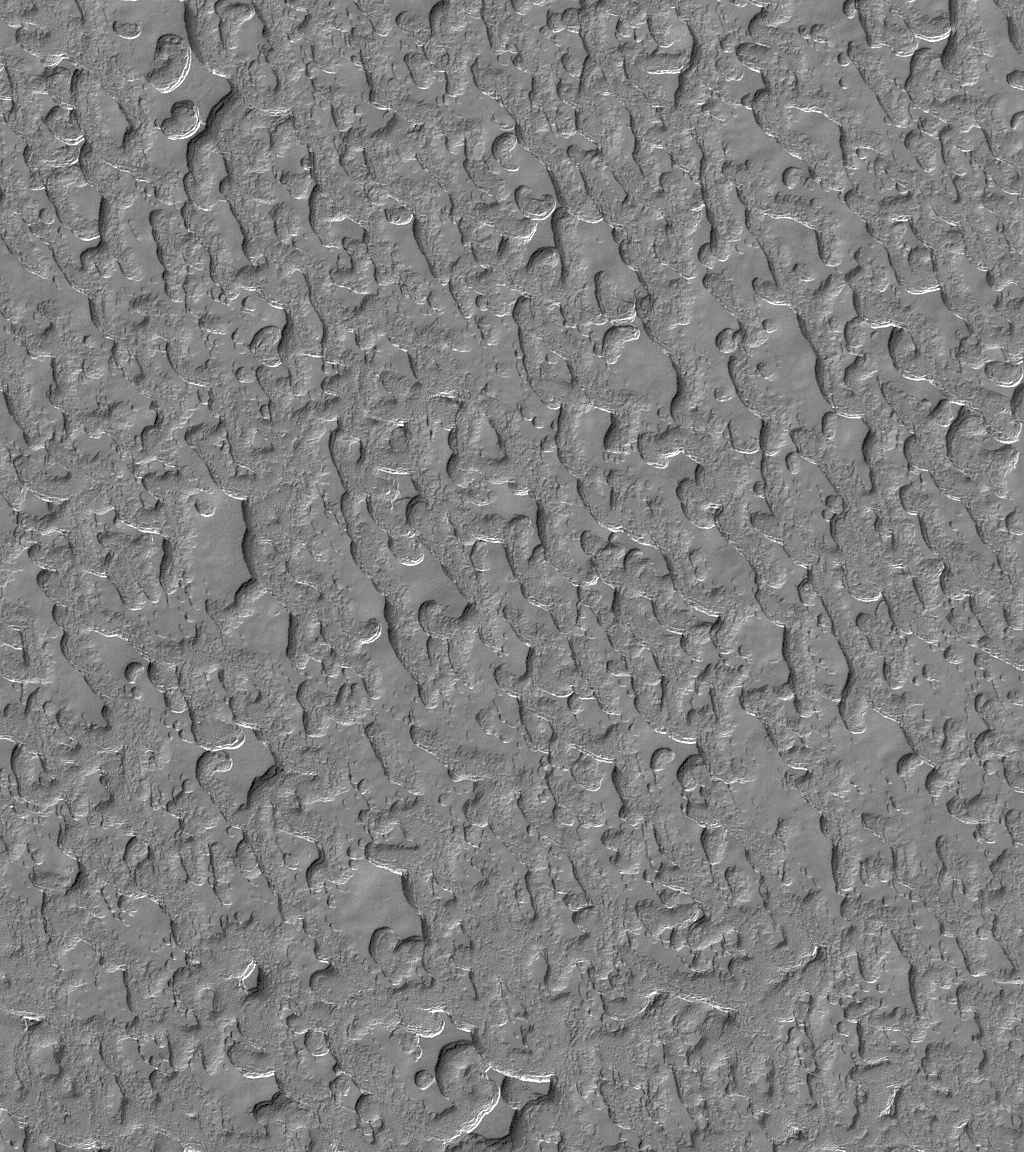

Carbon Dioxide Landscape

23 July 2005
This Mars Global Surveyor (MGS) Mars Orbiter Camera (MOC) image shows a view of some of the widely-varied terrain of the martian south polar residual cap. The landforms here are composed mainly of frozen carbon dioxide. Each year since MGS arrived in 1997, the scarps that bound each butte and mesa, or line the edges of each pit, in the south polar region, have changed a little bit as carbon dioxide is sublimed away. The scarps retreat at a rate of about 3 meters (~3 yards) per martian year. Most of the change occurs during each southern summer.

Location near: 86.7°S, 9.8°W
Image width: width: ~3 km (~1.9 mi)
Illumination from: upper left
Season: Southern Spring

Credit: NASA/JPL/Malin Space Science Systems